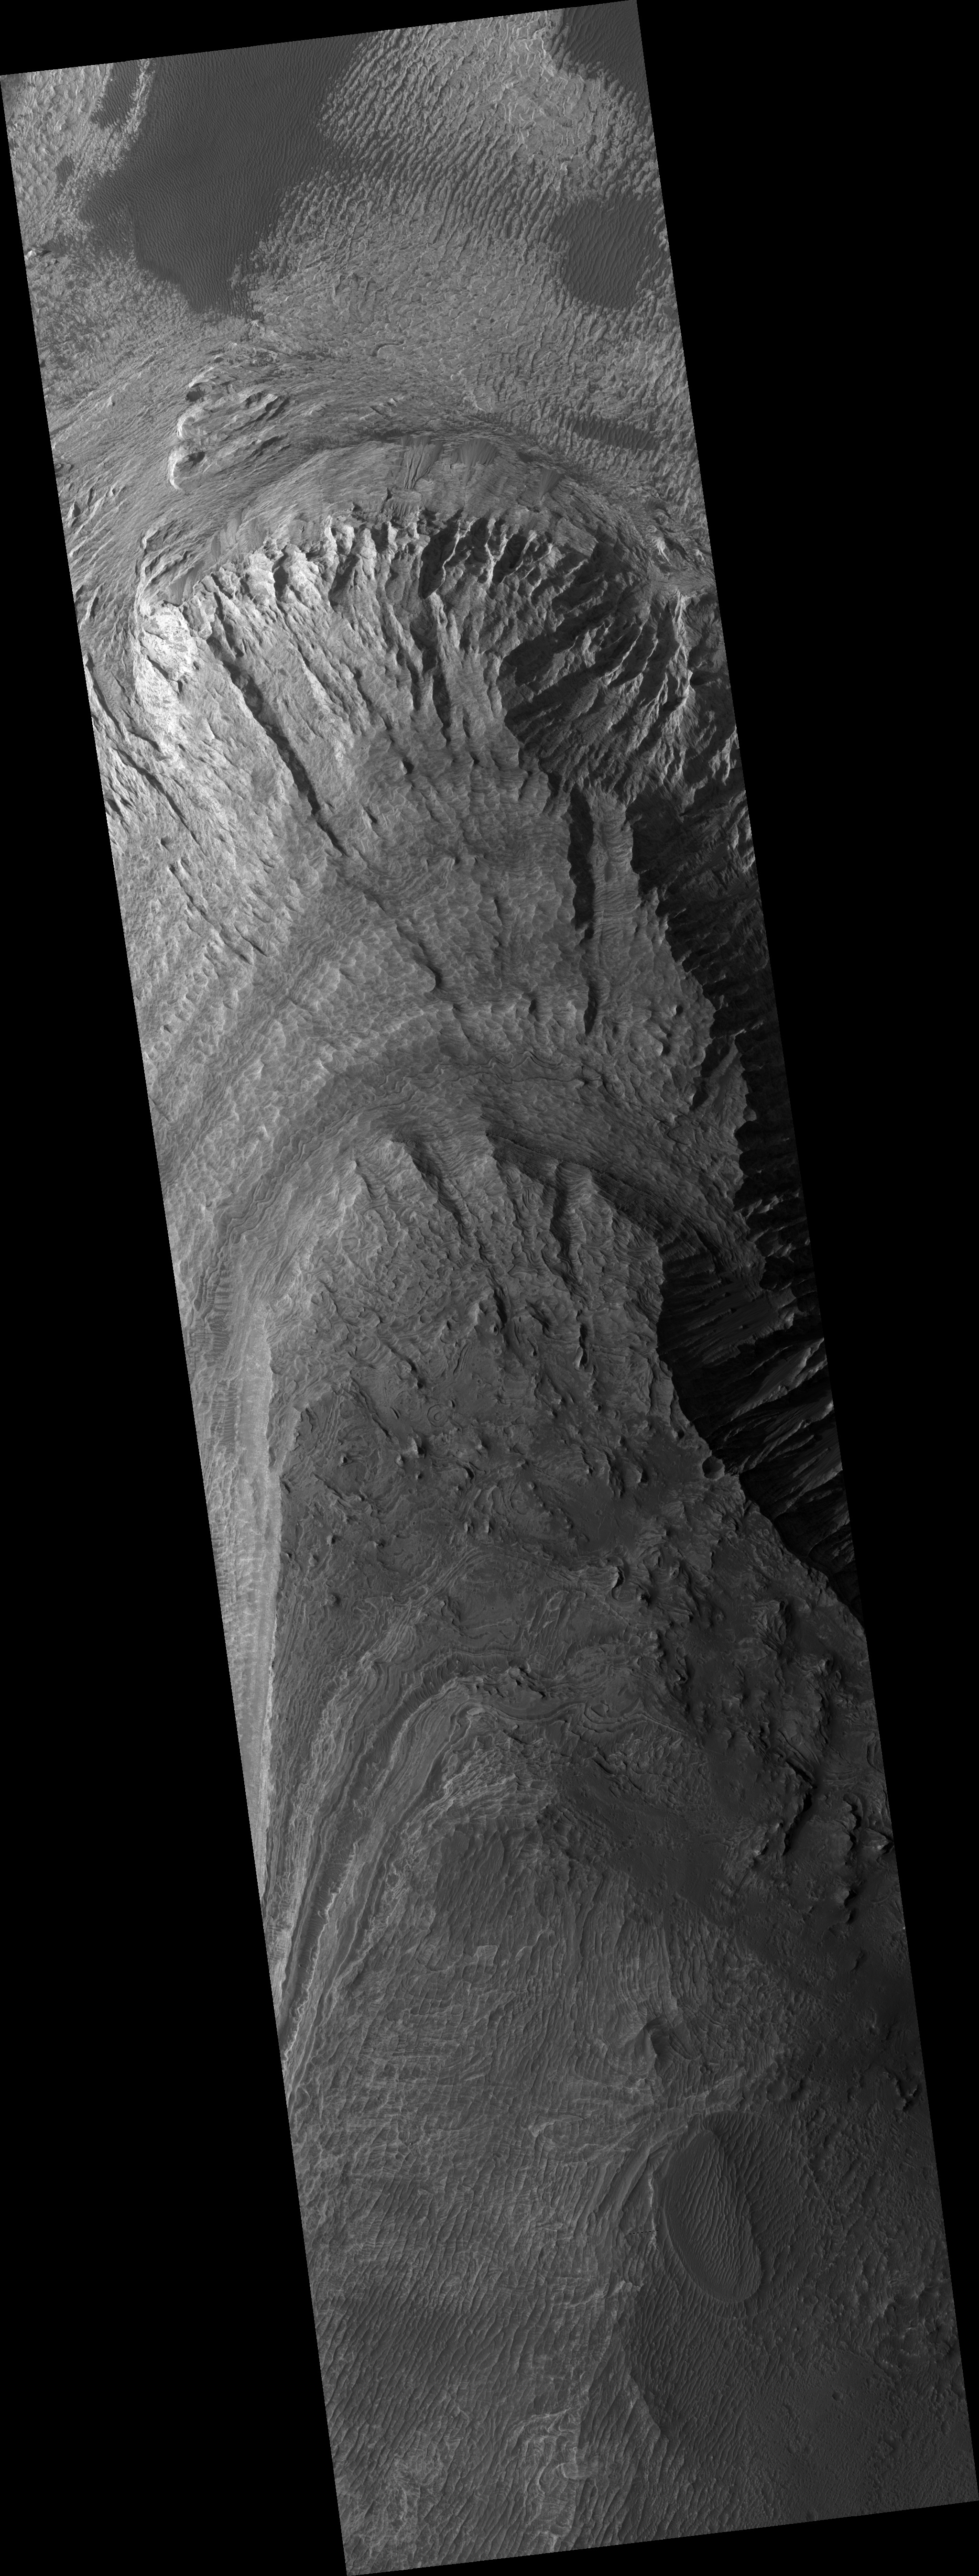

Light-Toned Material in Melas Chasma

This HiRISE image (PSP_002630_1695) shows an outcrop of bright material in Melas Chasma, part of the giant Valles Marineris trough system.

These troughs contain many bright deposits, often layered. The origin of these materials is still not known, but is the subject of much study because answering this question will provide important information regarding the geologic history of Mars.

In this image, some layers can be seen, but much of the surface has a strange scalloped texture. The cause of this texture is unclear, but it is likely related to the mechanism of erosion of these deposits as well as their physical nature.

These materials are being eroded by winds, forming elongated ridges called yardangs. These winds may also be responsible for the small-scale scalloped texture. Also, landslides have produced some talus cones, composed of piles of loose debris; these are visible in places, mostly near the base of the mound, as wedge-shaped features containing many boulders.

Observation Toolbox
Acquisition date: 2 February 2007
Local Mars time: 3:41 PM
Degrees latitude (centered): -10.3°
Degrees longitude (East): 268.2°
Range to target site: 264.7 km (165.4 miles)
Original image scale range: 26.5 cm/pixel (with 1 x 1 binning) so objects ~79 cm across are resolved
Map-projected scale: 25 cm/pixel and north is up
Map-projection: EQUIRECTANGULAR
Emission angle: 8.5°
Phase angle: 64.0°
Solar incidence angle: 56°, with the Sun about 34° above the horizon
Solar longitude: 185.5°, Northern Autumn

NASA’s Jet Propulsion Laboratory, a division of the California Institute of Technology in Pasadena, manages the Mars Reconnaissance Orbiter for NASA’s Science Mission Directorate, Washington. Lockheed Martin Space Systems, Denver, is the prime contractor for the project and built the spacecraft. The High Resolution Imaging Science Experiment is operated by the University of Arizona, Tucson, and the instrument was built by Ball Aerospace and Technology Corp., Boulder, Colo.

Credit: NASA/JPL/Univ. of Arizona